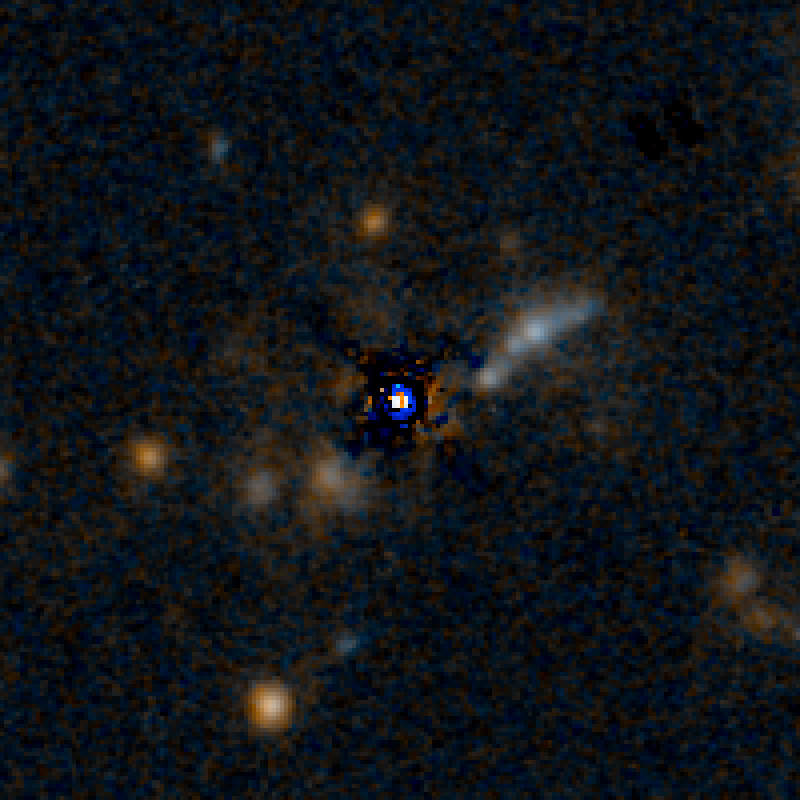

QSO F2M 1427 HST Image (Quasar Subtracted)

Object Name: F2M 1427
Object Description: Dust-Reddened Quasars
Instrument: HST/WFC3/IR
Filters: F105W (Y), and F160W (H)

This image is a composite of separate exposures acquired by the WFC3 instruments on the Hubble Space Telescope. Several filters were used to sample broad wavelength ranges. The color results from assigning different hues (colors) to each monochromatic (grayscale) image associated with an individual filter. In this case, the assigned colors are: Blue: F105W (Y) Orange: F160W (H)

Credit: NASA, ESA, and E. Glikman (Middlebury College, Vermont)